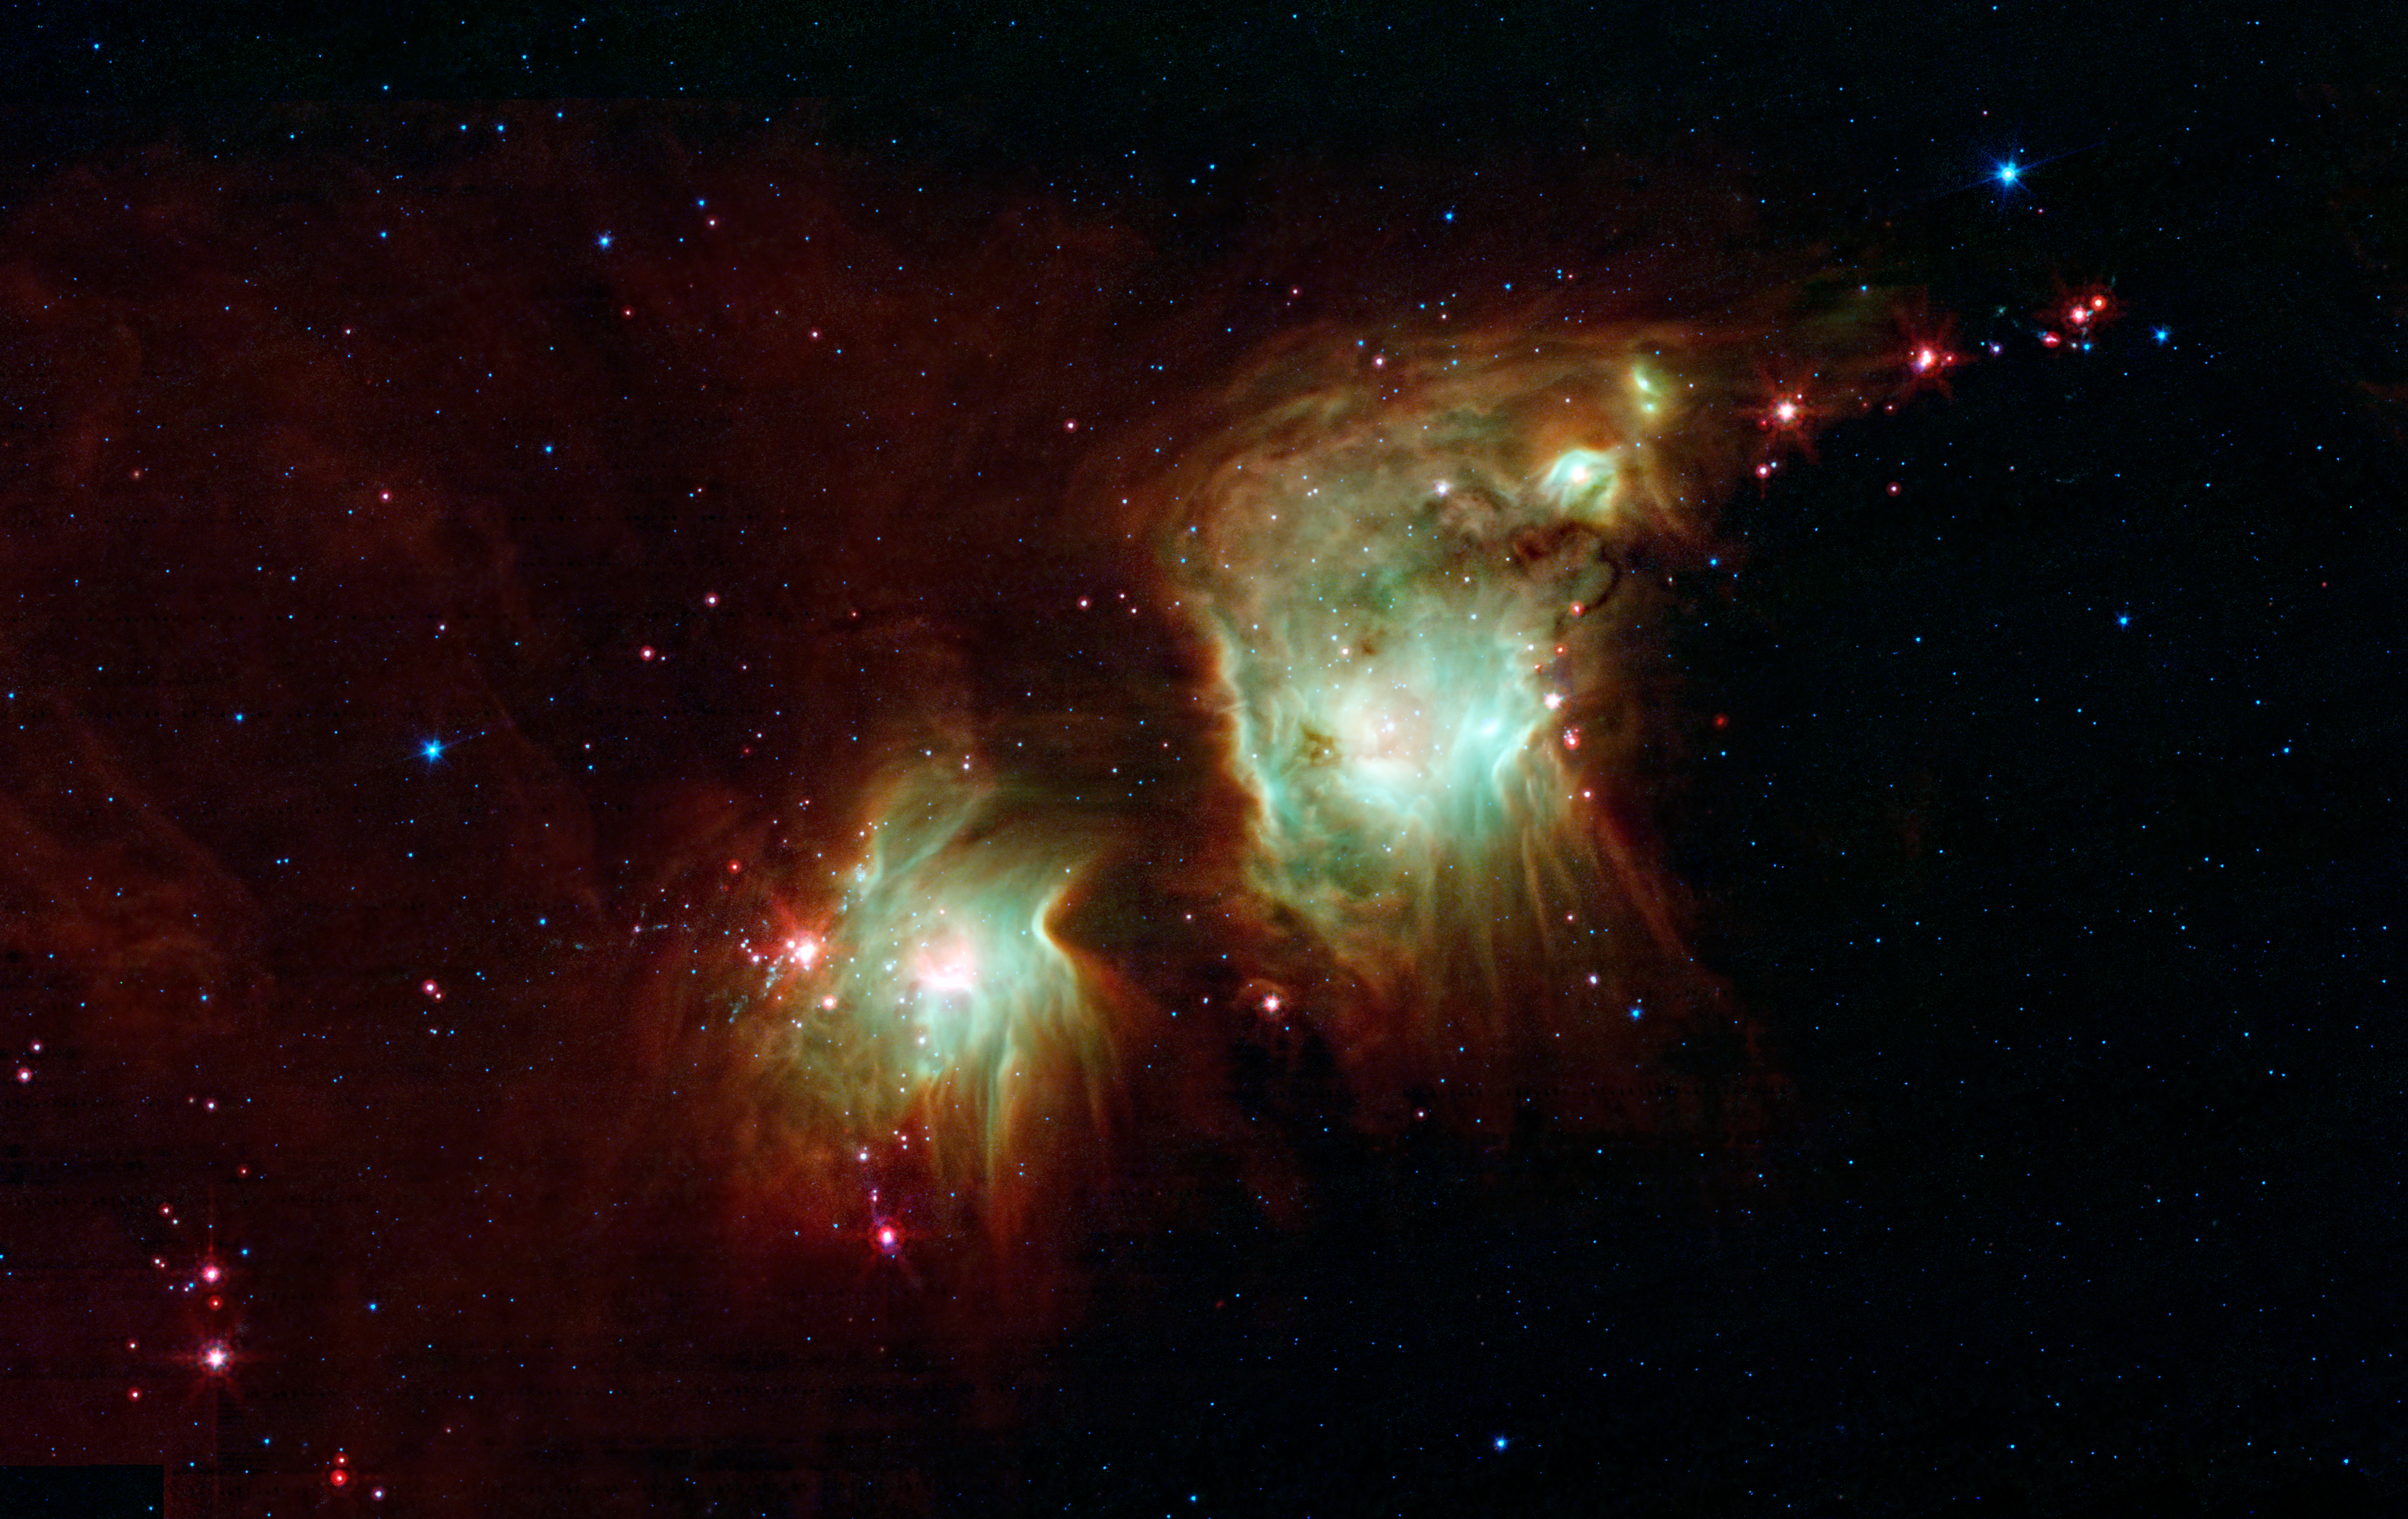

Making a Spectacle of Star Formation in Orion

Looking like a pair of eyeglasses only a rock star would wear, this nebula brings into focus a murky region of star formation. NASA’s Spitzer Space Telescope exposes the depths of this dusty nebula with its infrared vision, showing stellar infants that are lost behind dark clouds when viewed in visible light.

Best known as Messier 78, the two round greenish nebulae are actually cavities carved out of the surrounding dark dust clouds. The extended dust is mostly dark, even to Spitzer’s view, but the edges show up in mid-wavelength infrared light as glowing, red frames surrounding the bright interiors. Messier 78 is easily seen in small telescopes in the constellation of Orion, just to the northeast of Orion’s belt, but looks strikingly different, with dominant, dark swaths of dust. Spitzer’s infrared eyes penetrate this dust, revealing the glowing interior of the nebulae.

The light from young, newborn stars are starting to carve out cavities within the dust, and eventually, this will become a larger nebula like the “green ring” imaged by Spitzer (see PIA14104).

A string of baby stars that have yet to burn their way through their natal shells can be seen as red pinpoints on the outside of the nebula. Eventually these will blossom into their own glowing balls, turning this two-eyed eyeglass into a many-eyed monster of a nebula.

This is a three-color composite that shows infrared observations from two Spitzer instruments. Blue represents 3.6- and 4.5-micron light, and green shows light of 5.8 and 8 microns, both captured by Spitzer’s infrared array camera. Red is 24-micron light detected by Spitzer’s multiband imaging photometer.

Credit: NASA/JPL-Caltech